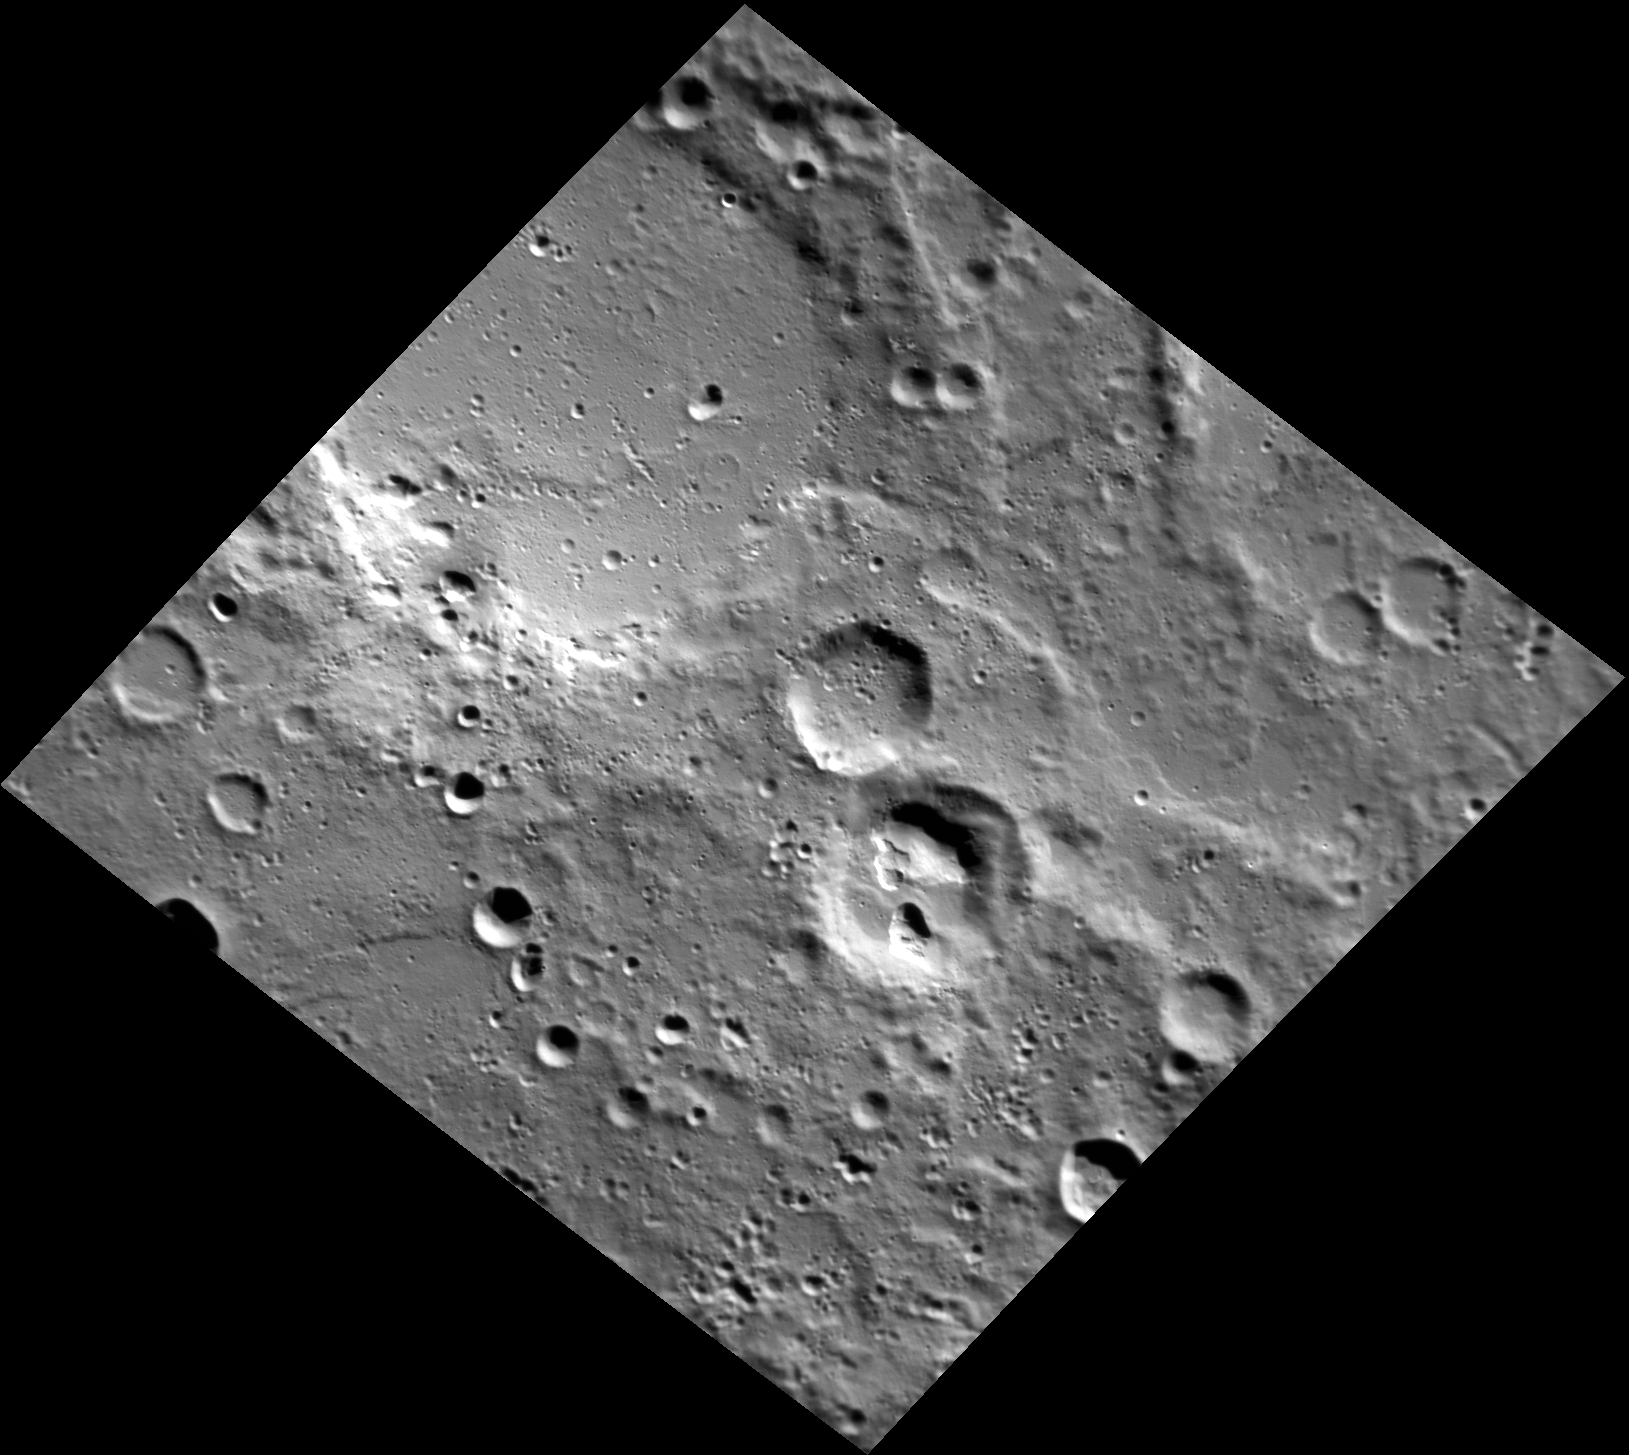

The Pit

These unnamed craters are located northeast of Magritte crater, in Mercury’s southeastern hemisphere. The floor of the crater just south of the center of the image is scarred by irregularly shaped pits. The spectral measurements of these pits indicate that the pitted crater is much redder than the surrounding terrain, suggesting that it may be associated with pyroclastic material.

This image was acquired as part of MDIS’s high-resolution stereo imaging campaign. Images from the stereo imaging campaign are used in combination with the surface morphology base map or the albedo base map to create high-resolution stereo views of Mercury’s surface, with an average resolution of 200 meters/pixel. Viewing the surface under the same Sun illumination conditions but from two or more viewing angles enables information about the small-scale topography of Mercury’s surface to be obtained.

Date acquired: December 05, 2011
Image Mission Elapsed Time (MET): 231614646
Image ID: 1099397
Instrument: Narrow Angle Camera (NAC) of the Mercury Dual Imaging System (MDIS)
Center Latitude: -64.76°
Center Longitude: 146.5° E
Resolution: 163 meters/pixel
Scale: The largest crater in this image is roughly 74 km (46 mi.) across.
Incidence Angle: 69.2°
Emission Angle: 26.6°
Phase Angle: 86.5°

The MESSENGER spacecraft is the first ever to orbit the planet Mercury, and the spacecraft’s seven scientific instruments and radio science investigation are unraveling the history and evolution of the Solar System’s innermost planet. MESSENGER acquired over 150,000 images and extensive other data sets. MESSENGER is capable of continuing orbital operations until early 2015.

For information regarding the use of images, see the MESSENGER image use policy.

Credit: NASA/Johns Hopkins University Applied Physics Laboratory/Carnegie Institution of Washington